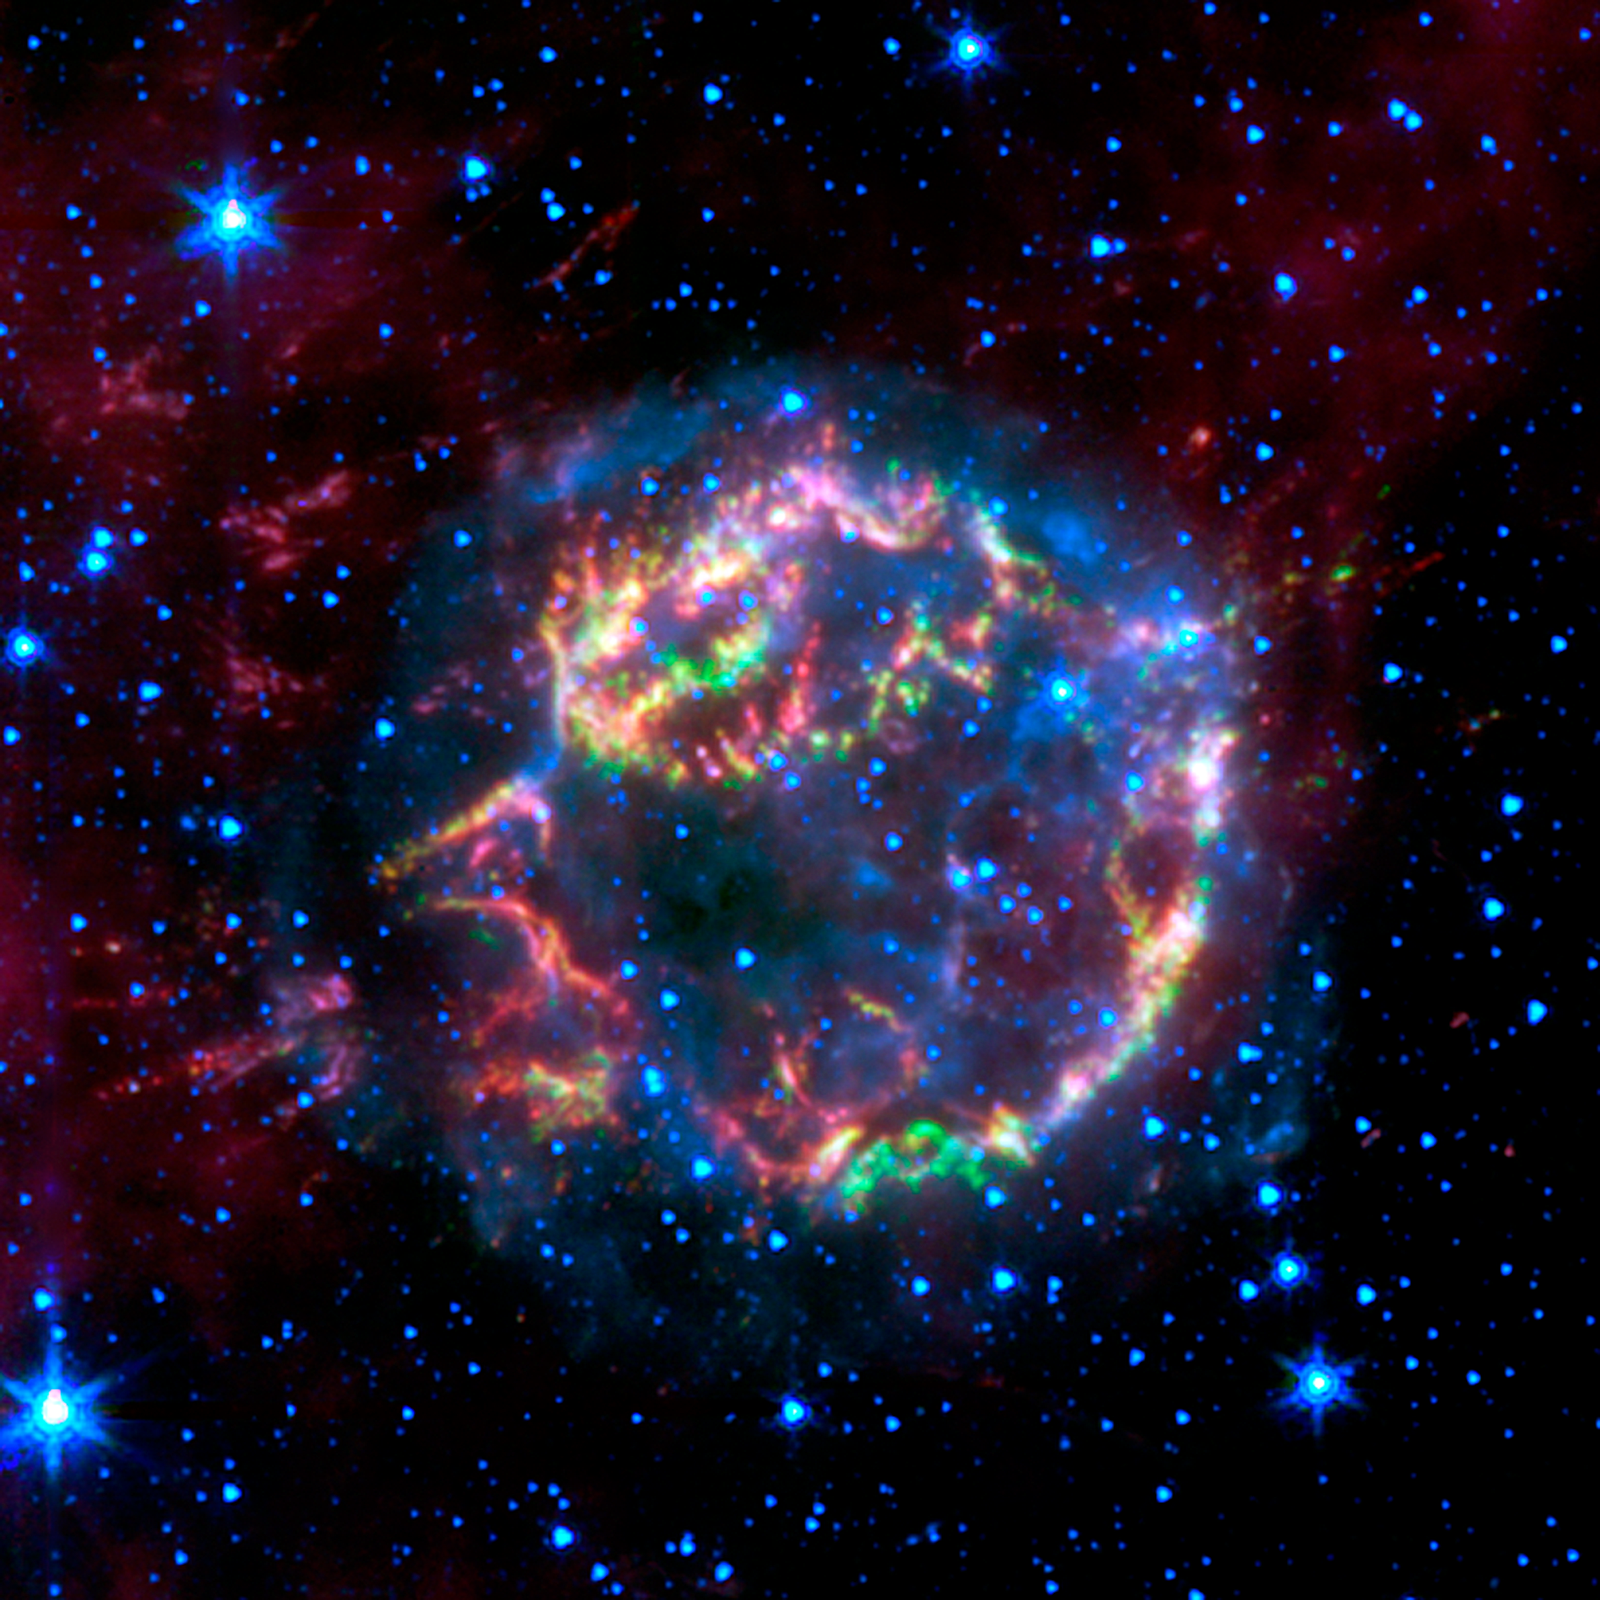

Lighting up a Dead Star’s Layers

This image from NASA’s Spitzer Space Telescope shows the scattered remains of an exploded star named Cassiopeia A. Spitzer’s infrared detectors “picked” through these remains and found that much of the star’s original layering had been preserved.

In this false-color image, the faint, blue glow surrounding the dead star is material that was energized by a shock wave, called the forward shock, which was created when the star blew up. The forward shock is now located at the outer edge of the blue glow. Stars are also seen in blue. Green, yellow and red primarily represent material that was ejected in the explosion and heated by a slower shock wave, called the reverse shock wave.

The picture was taken by Spitzer’s infrared array camera and is a composite of 3.6-micron light (blue); 4.5-micron light (green); and 8.0-micron light (red).

Credit: NASA/JPL-Caltech